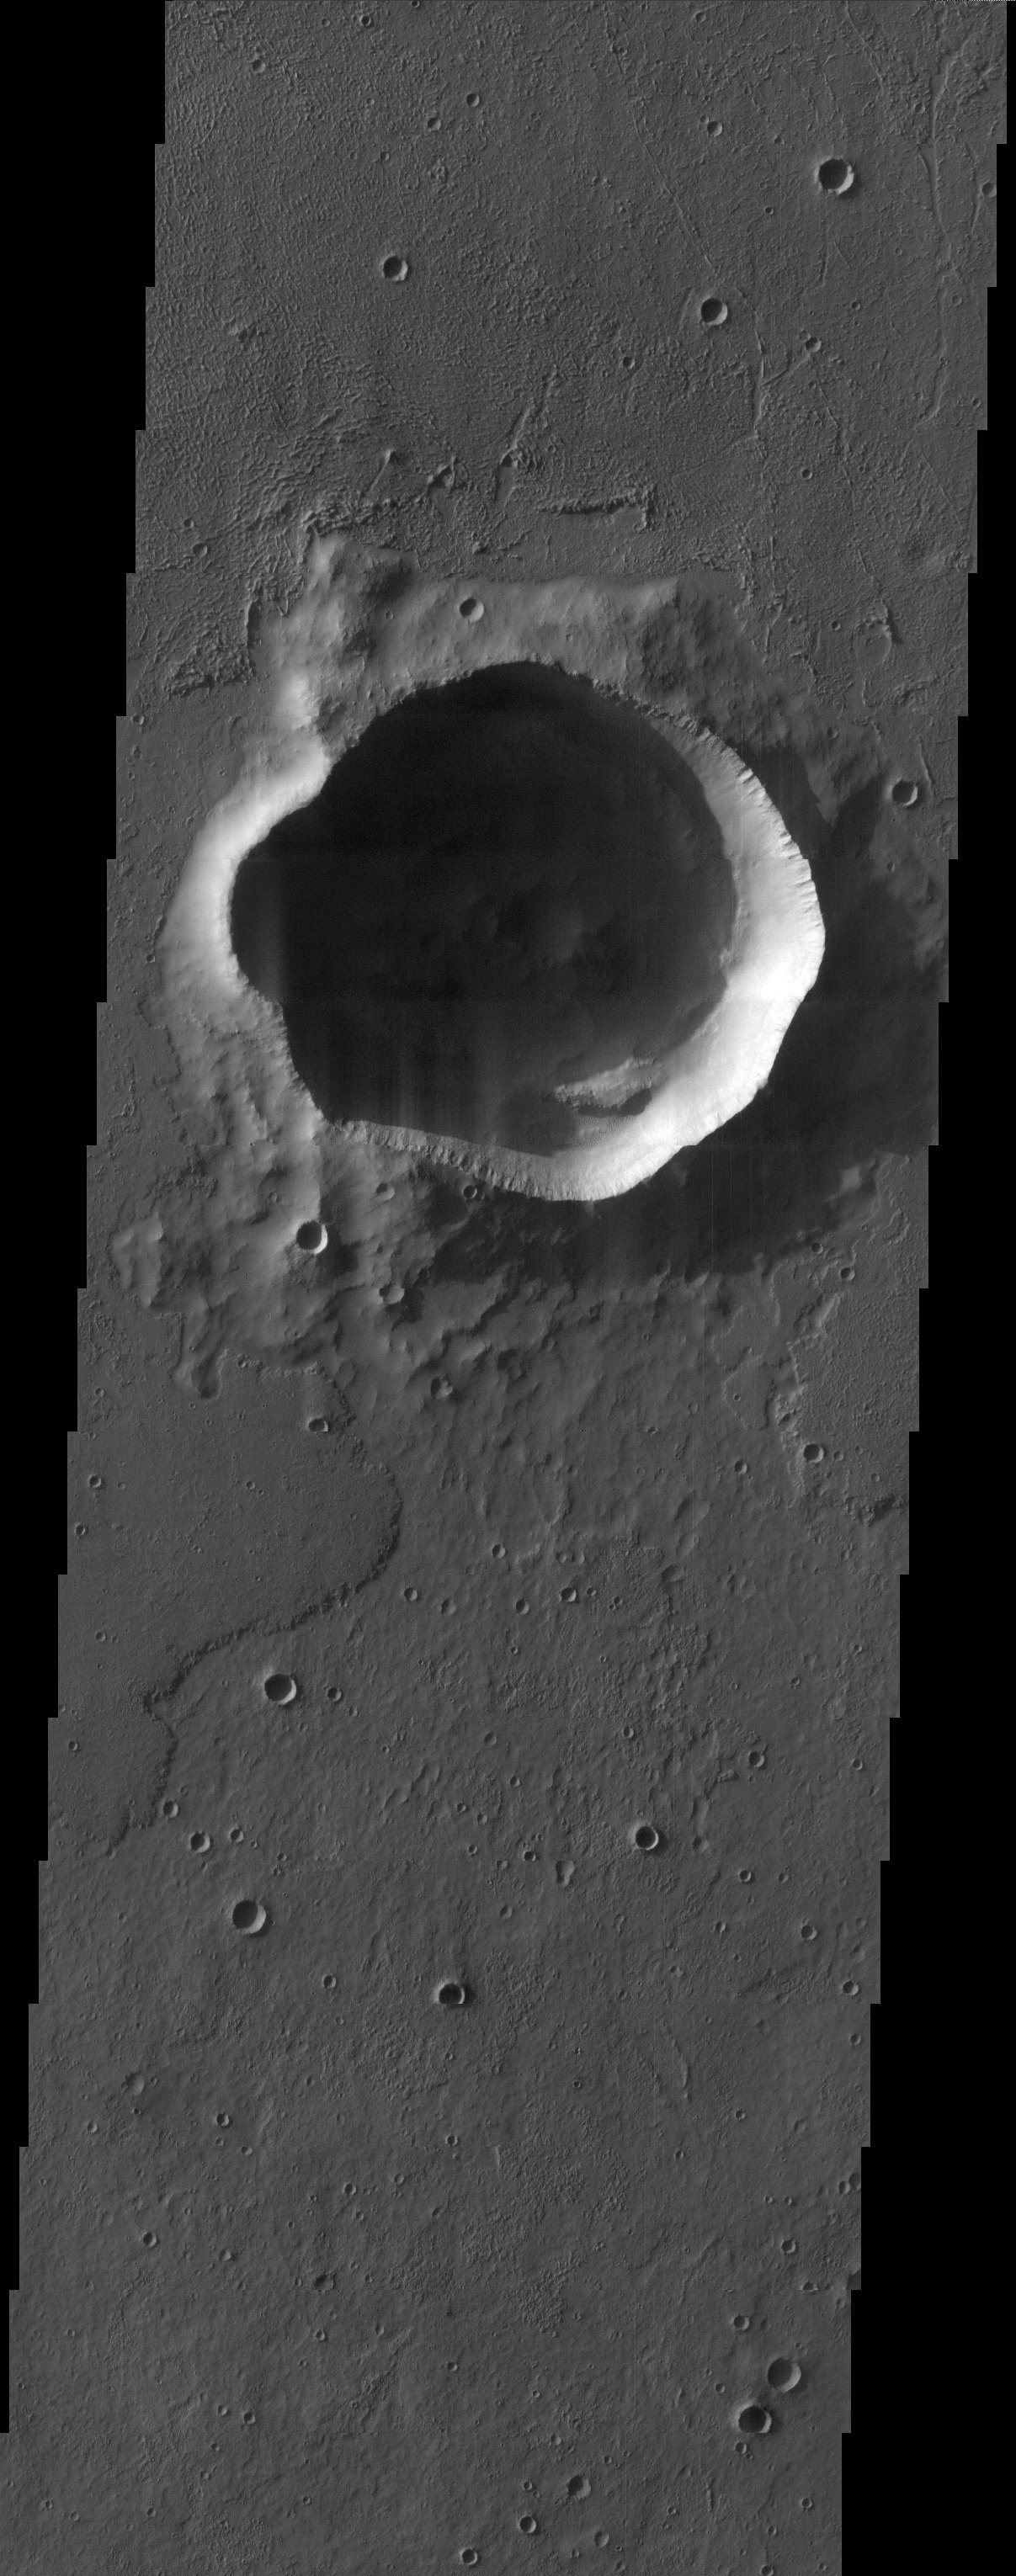

Impact Crater

The irregularly shaped rim of this bowl shaped impact crater is most likely due to erosion and the subsequent infilling of sediment.

Note: this THEMIS visual image has not been radiometrically nor geometrically calibrated for this preliminary release. An empirical correction has been performed to remove instrumental effects. A linear shift has been applied in the cross-track and down-track direction to approximate spacecraft and planetary motion. Fully calibrated and geometrically projected images will be released through the Planetary Data System in accordance with Project policies at a later time.

NASA’s Jet Propulsion Laboratory manages the 2001 Mars Odyssey mission for NASA’s Office of Space Science, Washington, D.C. The Thermal Emission Imaging System (THEMIS) was developed by Arizona State University, Tempe, in collaboration with Raytheon Santa Barbara Remote Sensing. The THEMIS investigation is led by Dr. Philip Christensen at Arizona State University. Lockheed Martin Astronautics, Denver, is the prime contractor for the Odyssey project, and developed and built the orbiter. Mission operations are conducted jointly from Lockheed Martin and from JPL, a division of the California Institute of Technology in Pasadena.

Credit: NASA/JPL/Arizona State University